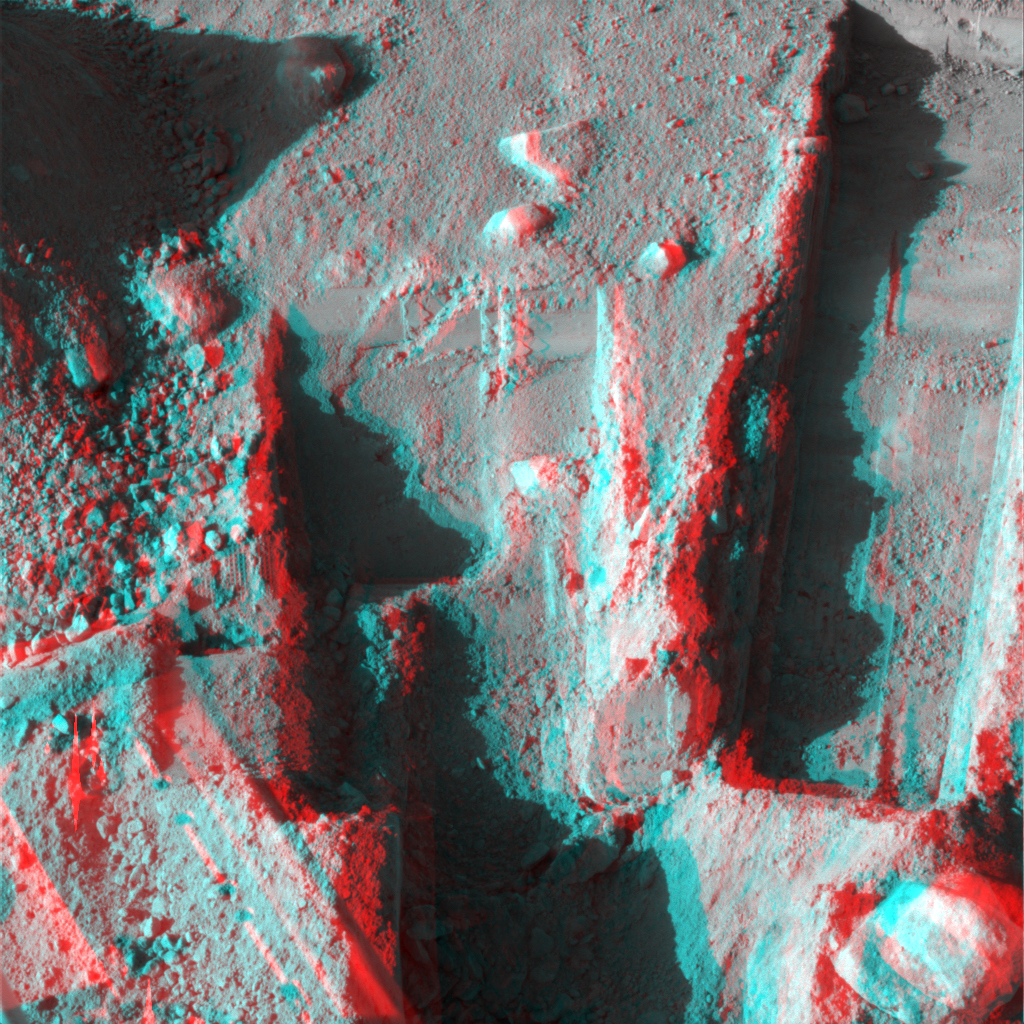

Phoenix Deepens Trenches on Mars (3-D)

The Surface Stereo Imager on NASA’s Phoenix Mars Lander took this anaglyph on Oct. 21, 2008, during the 145th Martian day, or sol. Phoenix landed on Mars’ northern plains on May 25, 2008.

The trench on the upper left, called “Dodo-Goldilocks,” is about 38 centimeters (15 inches) long and 4 centimeters (1.5 inches) deep. The trench on the right, called “Upper Cupboard,” is about 60 centimeters (24 inches) long and 3 centimeters (1 inch) deep. The trench in the lower middle is called “Stone Soup.”

The Phoenix mission is led by the University of Arizona, Tucson, on behalf of NASA. Project management of the mission is by NASA’s Jet Propulsion Laboratory, Pasadena, Calif. Spacecraft development is by Lockheed Martin Space Systems, Denver.

Photojournal Note: As planned, the Phoenix lander, which landed May 25, 2008 23:53 UTC, ended communications in November 2008, about six months after landing, when its solar panels ceased operating in the dark Martian winter.

Credit: NASA/JPL-Caltech//University of Arizona/Texas A&M University